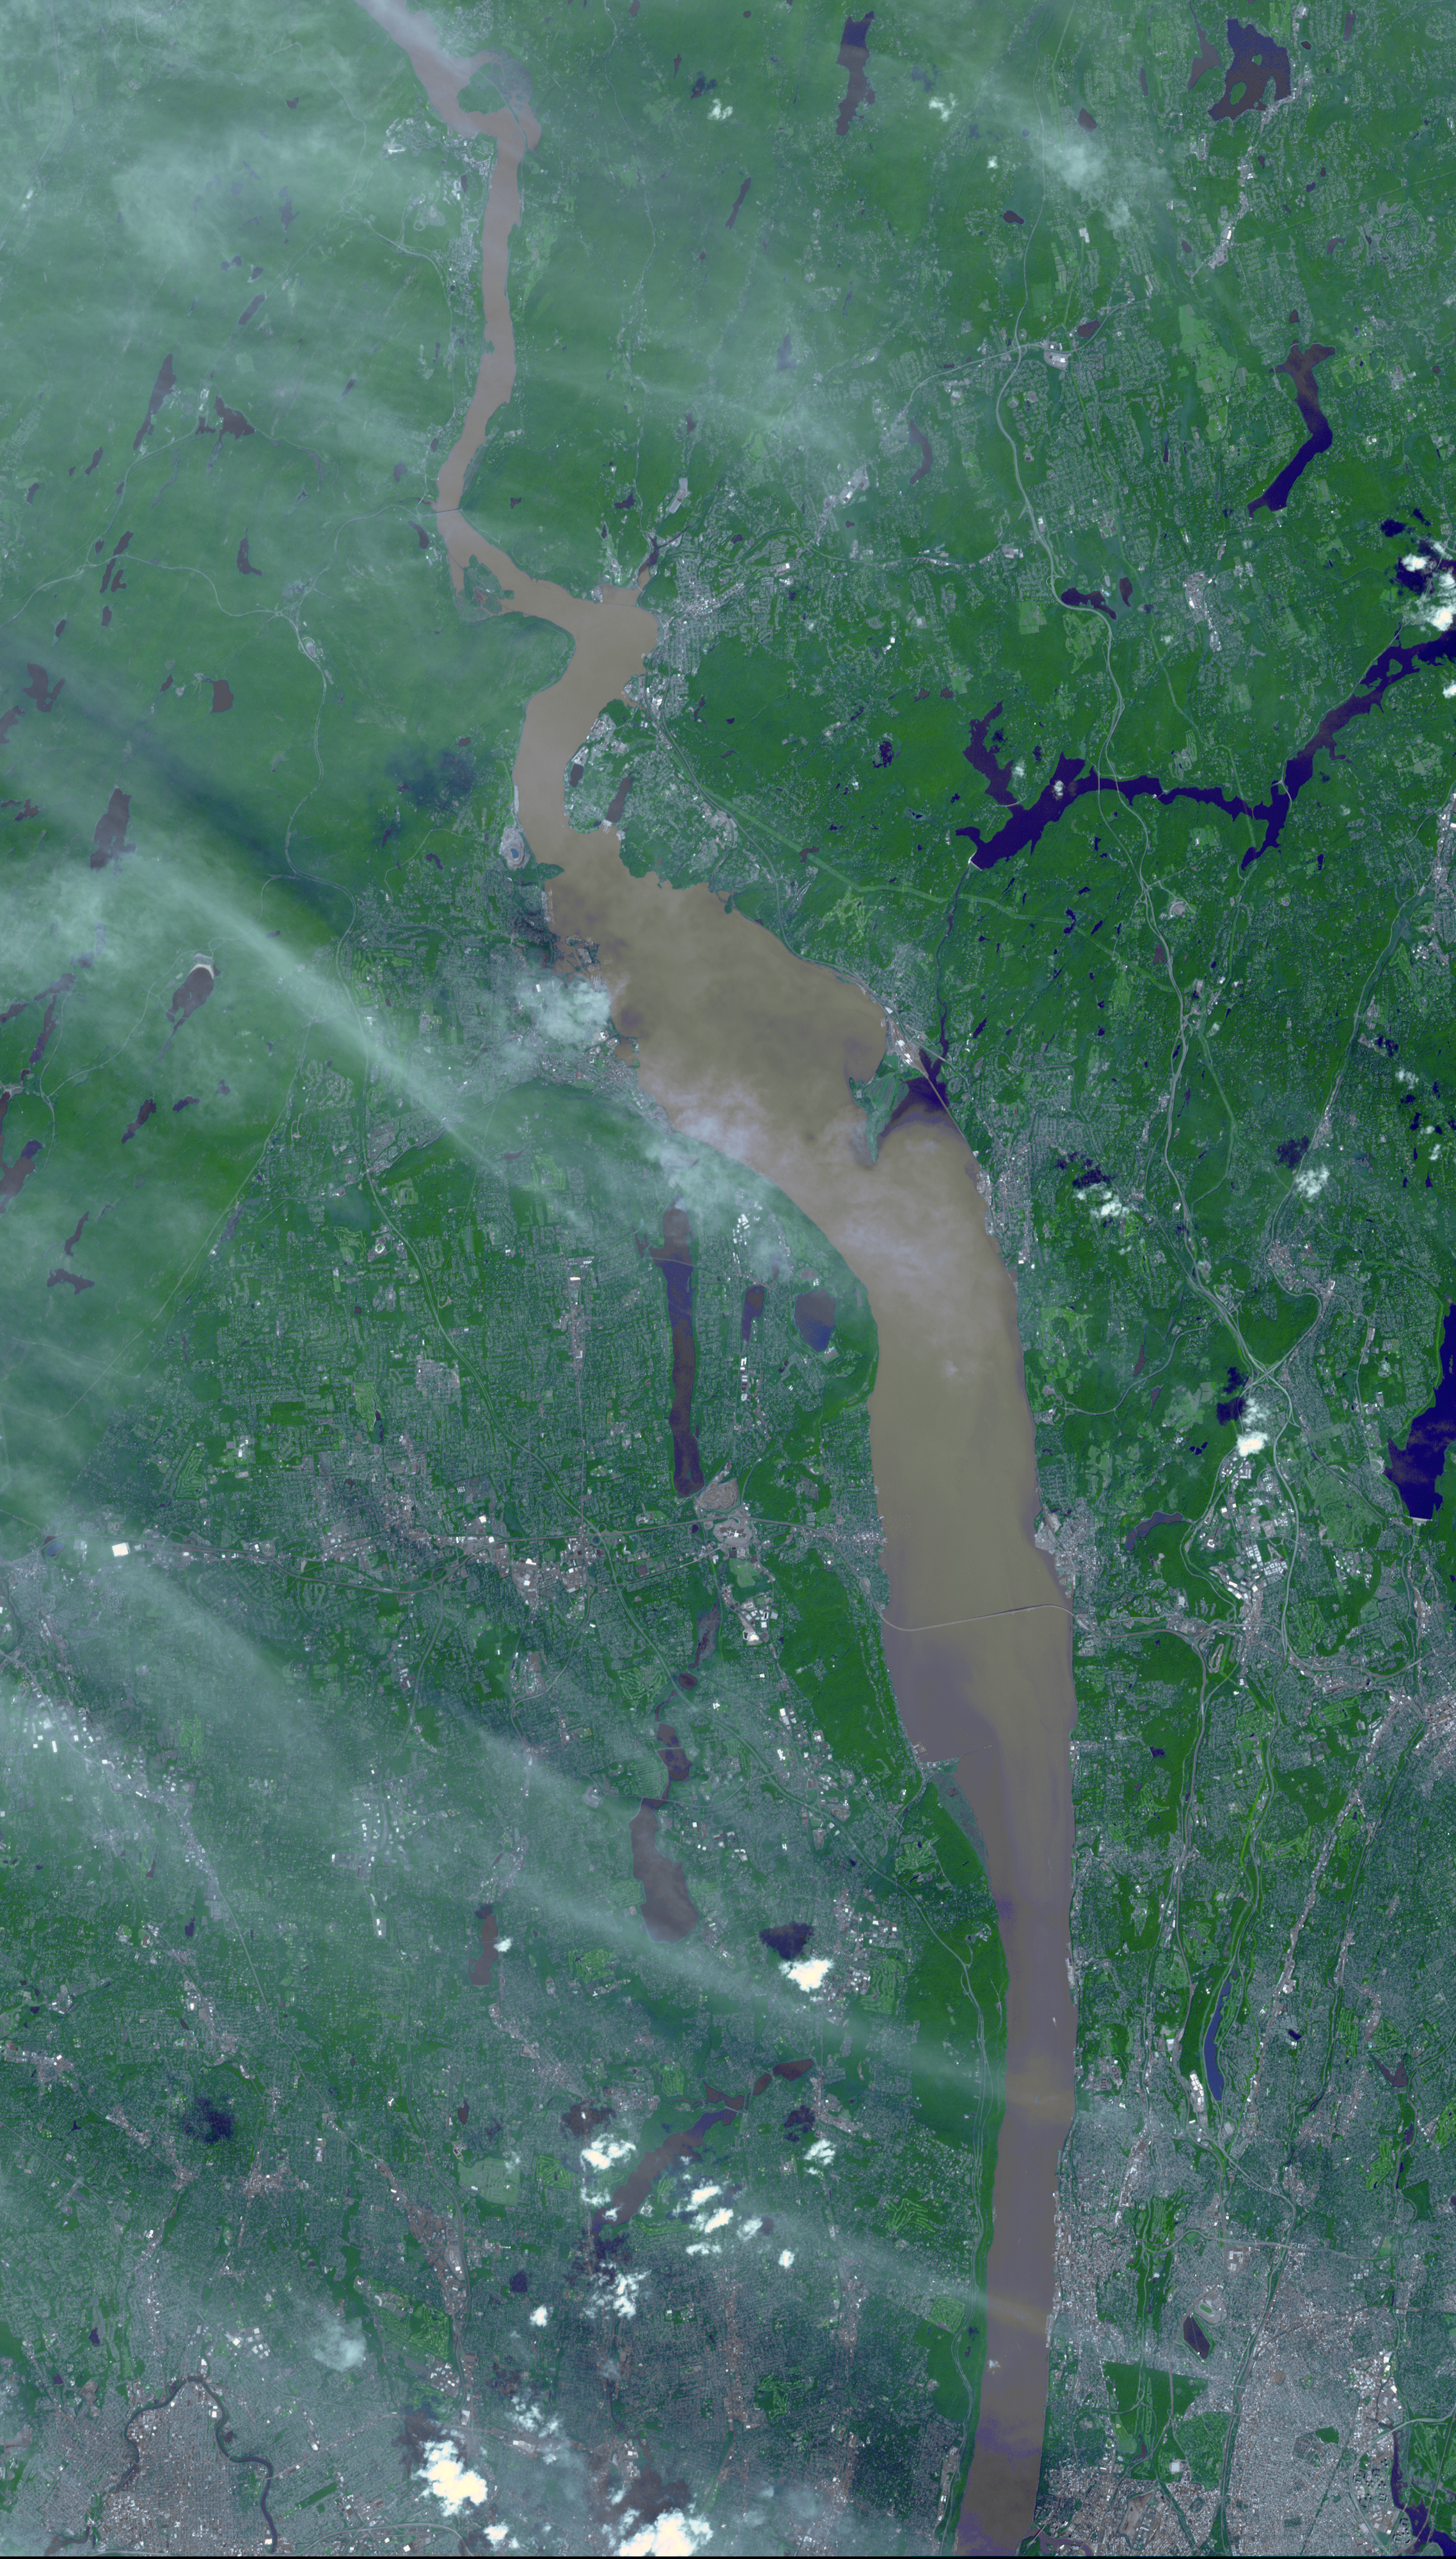

NASA Spacecraft Images Hudson River Flooding from Hurricane Irene

After the torrential rains from Hurricane Irene, many rivers in the eastern United States were filled with sediment. In this September 1, 2011 image acquired from the Advanced Spaceborne Thermal Emission and Reflection Radiometer (ASTER) instrument on NASA’s Terra spacecraft, brown and tan muddy water flows down the Hudson River between West Point, NY in the north, and the Bronx in the south. Clear water is dark blue, urban areas are gray and white; wispy clouds streak across the scene from upper left to lower right. The ASTER image covers an area of 21.2 by 37.2 miles (34.1 by 60 kilometers), and is located near 41.1 degrees north latitude, 73.9 degrees east longitude.

With its 14 spectral bands from the visible to the thermal infrared wavelength region and its high spatial resolution of 15 to 90 meters (about 50 to 300 feet), ASTER images Earth to map and monitor the changing surface of our planet. ASTER is one of five Earth-observing instruments launched Dec. 18, 1999, on Terra. The instrument was built by Japan’s Ministry of Economy, Trade and Industry. A joint U.S./Japan science team is responsible for validation and calibration of the instrument and data products.

The broad spectral coverage and high spectral resolution of ASTER provides scientists in numerous disciplines with critical information for surface mapping and monitoring of dynamic conditions and temporal change. Example applications are: monitoring glacial advances and retreats; monitoring potentially active volcanoes; identifying crop stress; determining cloud morphology and physical properties; wetlands evaluation; thermal pollution monitoring; coral reef degradation; surface temperature mapping of soils and geology; and measuring surface heat balance.

The U.S. science team is located at NASA’s Jet Propulsion Laboratory, Pasadena, Calif. The Terra mission is part of NASA’s Science Mission Directorate, Washington, D.C.

Credit: NASA/GSFC/METI/ERSDAC/JAROS, and U.S./Japan ASTER Science Team